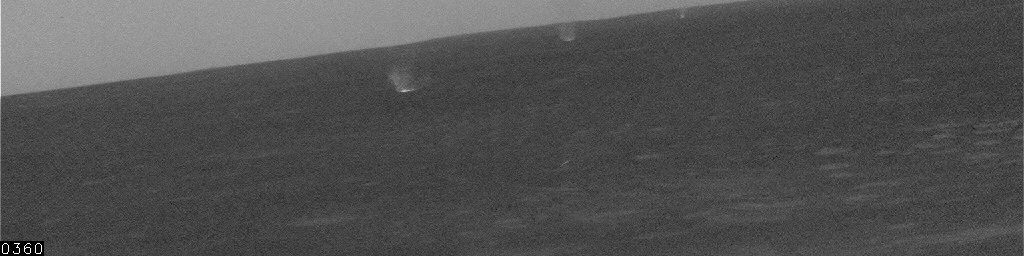

Dust Devils in Gusev Crater, Sol 463

This movie clip shows a several dust devils — whirlwinds that loft dust into the air — moving across a plain below the hillside vantage point of NASA’s Mars Exploration Rover Spirit. Several of the dust devils are visible at once in some of the frames in this sequence. The local solar time was about 2 p.m., when the ground temperature was high enough to cause turbulence that kicks up dust devils as the wind blows across the plain. The number of seconds elapsed since the first frame is indicated at lower left of the images, typically 20 seconds between frames. Spirit’s navigation camera took these images on the rover’s 463rd martian day, or sol (April 22, 2005.) Contrast has been enhanced for anything in the images that changes from frame to frame, that is, for the dust devil.

Scientists expected dust devils since before Spirit landed. The landing area inside Gusev Crater is filled with dark streaks left behind when dust devils pick dust up from an area. It is also filled with bright “hollows,” which are dust-filled miniature craters. Dust covers most of the terrain. Winds flow into and out of Gusev crater every day. The Sun heats the surface so that the surface is warm to the touch even though the atmosphere at 2 meters (6 feet) above the surface would be chilly. That temperature contrast causes convection. Mixing the dust, winds, and convection can trigger dust devils.

Credit: NASA/JPL